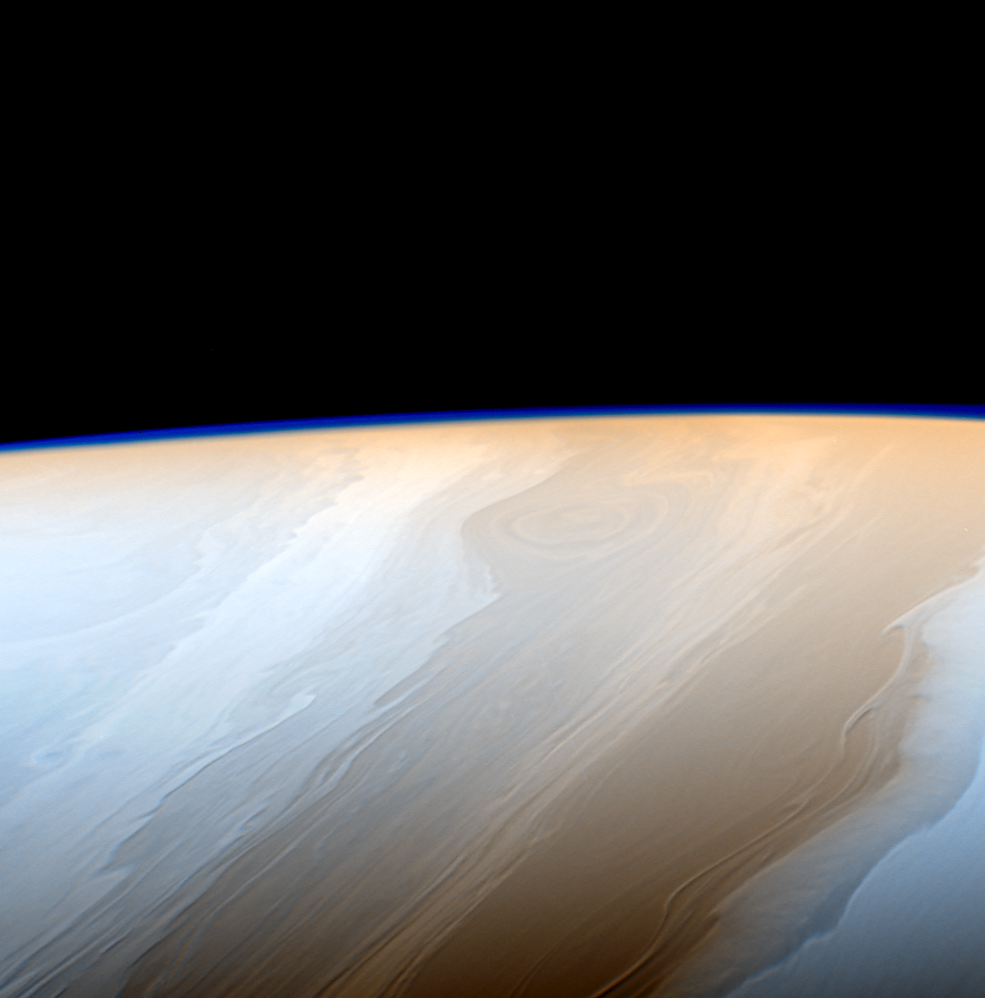

Cloudy Waves (False Color)

Clouds on Saturn take on the appearance of strokes from a cosmic brush thanks to the wavy way that fluids interact in Saturn’s atmosphere.

Neighboring bands of clouds move at different speeds and directions depending on their latitudes. This generates turbulence where bands meet and leads to the wavy structure along the interfaces. Saturn’s upper atmosphere generates the faint haze seen along the limb of the planet in this image.

This false color view is centered on 46 degrees north latitude on Saturn. The images were taken with the Cassini spacecraft narrow-angle camera on May 18, 2017 using a combination of spectral filters which preferentially admit wavelengths of near-infrared light. The image filter centered at 727 nanometers was used for red in this image; the filter centered at 750 nanometers was used for blue. (The green color channel was simulated using an average of the two filters.)

The view was obtained at a distance of approximately 750,000 miles (1.2 million kilometers) from Saturn. Image scale is about 4 miles (7 kilometers) per pixel.

The Cassini mission is a cooperative project of NASA, ESA (the European Space Agency) and the Italian Space Agency. The Jet Propulsion Laboratory, a division of Caltech in Pasadena, manages the mission for NASA’s Science Mission Directorate, Washington. The Cassini orbiter and its two onboard cameras were designed, developed and assembled at JPL. The imaging operations center is based at the Space Science Institute in Boulder, Colorado.

Credit: NASA/JPL-Caltech/Space Science Institute